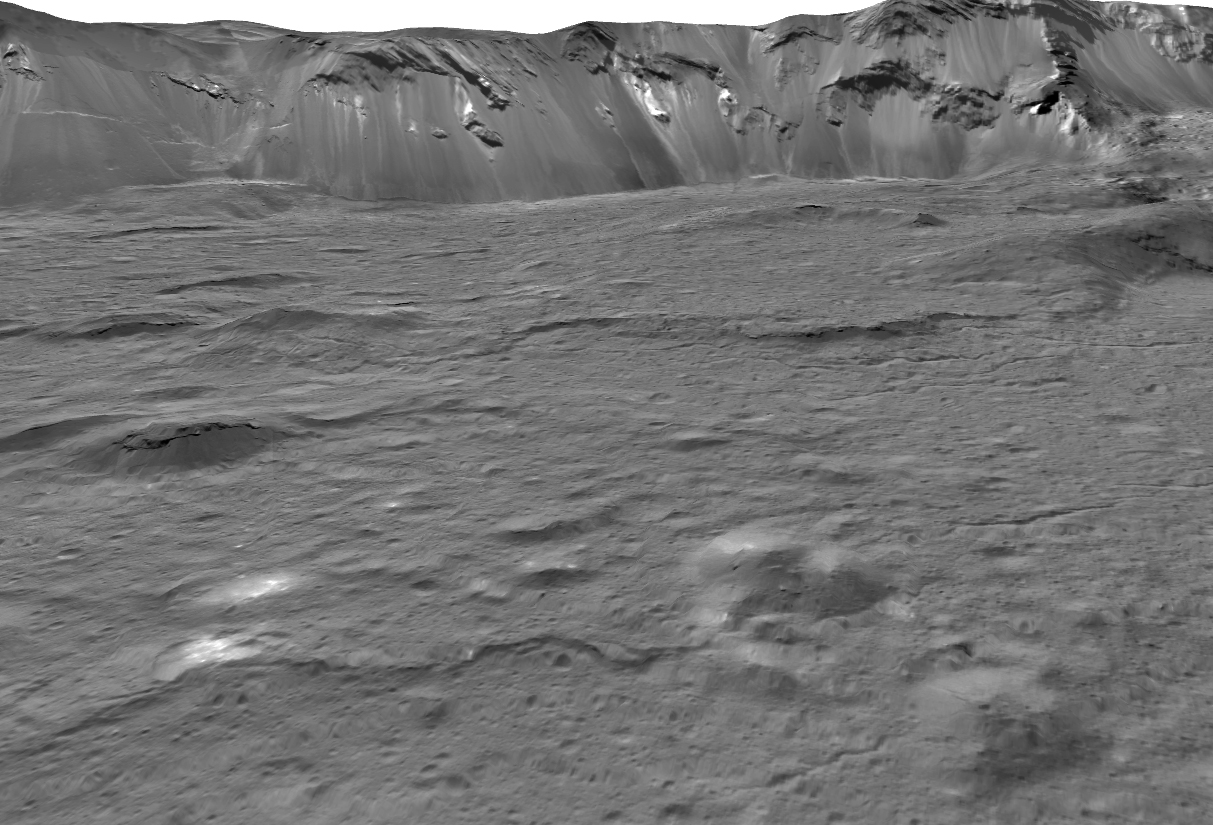

Close-up of Occator Crater

This view across the southeastern floor of the large Occator Crater on the dwarf planet Ceres, in the main asteroid belt between Mars and Jupiter, is based on images obtained during NASA’s Dawn spacecraft second extended mission in 2018. The southern rim in the distance rises 2 miles (3.5 kilometers) above the floor. These images were obtained from altitudes between 22 and 31 miles (35 and 50 kilometers.)

Occator Crater is 57 miles (92 kilometers) across. Bright pits and mounds in the foreground were formed by salty liquid released during the freezing of the water-rich floor, following the crater-forming impact about 20 million years ago. These features are a few miles across. This area shown here is 6 miles (about 10 kilometers) wide in the foreground and 12 miles (about 20 kilometers) in the background.

This image was produced by Paul Schenk at the Lunar and Planetary Institute in Houston.

Dawn’s mission is managed by NASA’s Jet Propulsion Laboratory, a division of Caltech, for the agency’s Science Mission Directorate in Washington. Dawn is a project of the directorate’s Discovery Program, managed by NASA’s Marshall Space Flight Center in Huntsville, Alabama. JPL is responsible for overall Dawn mission science. Northrop Grumman in Dulles, Virginia, designed and built the spacecraft. The German Aerospace Center, Max Planck Institute for Solar System Research, Italian Space Agency and Italian National Astrophysical Institute are international partners on the mission team.

Credit: NASA/JPL-Caltech/UCLA/MPS/DLR/IDA/USRA/LPI